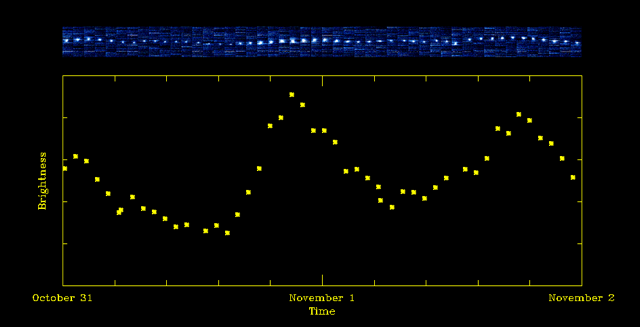

Carbon Dioxide Fluctuations in Comet Hartley 2

The upper panel of this figure shows small images of comet Hartley 2 taken by NASA’s EPOXI mission over time. The images have been specially filtered to show only carbon dioxide, or evaporated dry ice. The brightness varies dramatically from one image to another, which means that the amount of carbon dioxide emitted by the comet is varying up and down. A close look at the images shows that the position of the carbon dioxide also varies by a small amount, up and down in the pictures, just as the brightness varies.

The lower panel is a graph showing the variation of total brightness, and thus the variation of the total amount of carbon dioxide, during the time period. The amount of carbon dioxide emitted very late on Oct. 31 is more than four times greater than earlier on that same day. During this same period of two days, the water (not shown) varied much less than the carbon dioxide. This suggests that some chunks of the comet’s nucleus have much more dry ice relative to water than do other chunks.

Carbon dioxide is a basic ingredient of comets and planets in our solar system. Scientists on the EPOXI team think that sunlight is warming the comet, causing its frozen, sub-surface carbon dioxide to bubble up into gas that is escaping in jets.

These data were collected by EPOXI’s infrared spectrometer, part of its High-Resolution Instrument.

Credit: NASA/JPL-Caltech/UMD